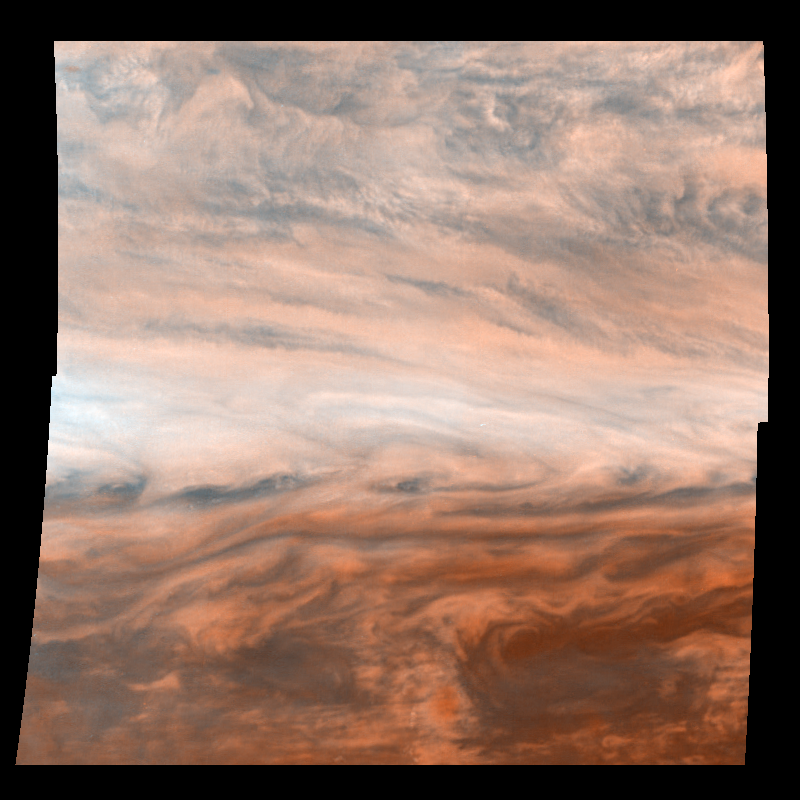

“True” Color Mosaic of Jupiter’s Belt-Zone Boundary

Pseudo-true color mosaic of a belt-zone boundary near Jupiter’s equator. The images that make up the four quadrants of this mosaic were taken within a few minutes of each other. Galileo observes Jupiter’s atmosphere in violet and near-infrared light because these wavelengths give information about composition and altitude. While these wavelengths do not allow a true-color image to be constructed (one would need red, green and blue), a pseudo-true color image can be made. Violet light (415 nanometers) is displayed in blue and near-infrared light (757 nanometers) is displayed in red. A combination of violet and near-infrared light is displayed in green. There is unique information in color images because they simultaneously show how regions of the atmosphere interact with several different wavelengths of light. Clouds that appear white reflect light equally at the different wavelengths. Concentrations of certain chemicals or types of cloud particles give a reddish tint to other areas.

North is at the top. The mosaic covers latitudes -13 to +3 degrees and is centered at longitude 282 degrees West. The smallest resolved features are tens of kilometers in size. These images were taken on November 5th, 1996, at a range of 1.2 million kilometers by the Solid State Imaging system aboard NASA’s Galileo spacecraft.

The Jet Propulsion Laboratory manages the Galileo mission for NASA’s Office of Space Science, Washington, DC.

Credit: NASA/JPL-Caltech